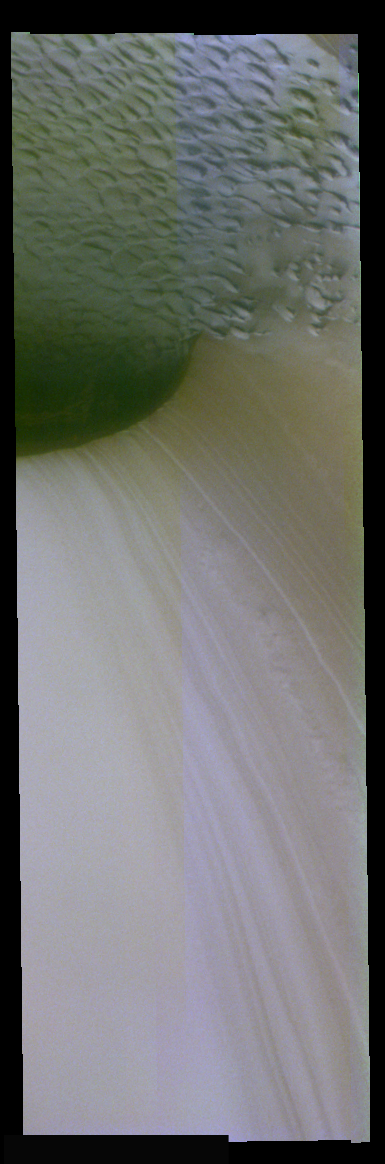

Ice Layer Cross-Section In False Color

The theme for the weeks of 1/17 and 1/24 is the north polar region of Mars as seen in false color THEMIS images. Ice/frost will typically appear as bright blue in color; dust mantled ice will appear in tones of red/orange.

This image of shows a cross sectional view of the ice layers. Note the subtle peach banding on the left side of the image. The time variation that the bands represent is not yet understood.

Image information: VIS instrument. Latitude 83.5, Longitude 118.2 East (241.8 West). 19 meter/pixel resolution.

Note: this THEMIS visual image has not been radiometrically nor geometrically calibrated for this preliminary release. An empirical correction has been performed to remove instrumental effects. A linear shift has been applied in the cross-track and down-track direction to approximate spacecraft and planetary motion. Fully calibrated and geometrically projected images will be released through the Planetary Data System in accordance with Project policies at a later time.

NASA’s Jet Propulsion Laboratory manages the 2001 Mars Odyssey mission for NASA’s Office of Space Science, Washington, D.C. The Thermal Emission Imaging System (THEMIS) was developed by Arizona State University, Tempe, in collaboration with Raytheon Santa Barbara Remote Sensing. The THEMIS investigation is led by Dr. Philip Christensen at Arizona State University. Lockheed Martin Astronautics, Denver, is the prime contractor for the Odyssey project, and developed and built the orbiter. Mission operations are conducted jointly from Lockheed Martin and from JPL, a division of the California Institute of Technology in Pasadena.

Credit: NASA/JPL/Arizona State University